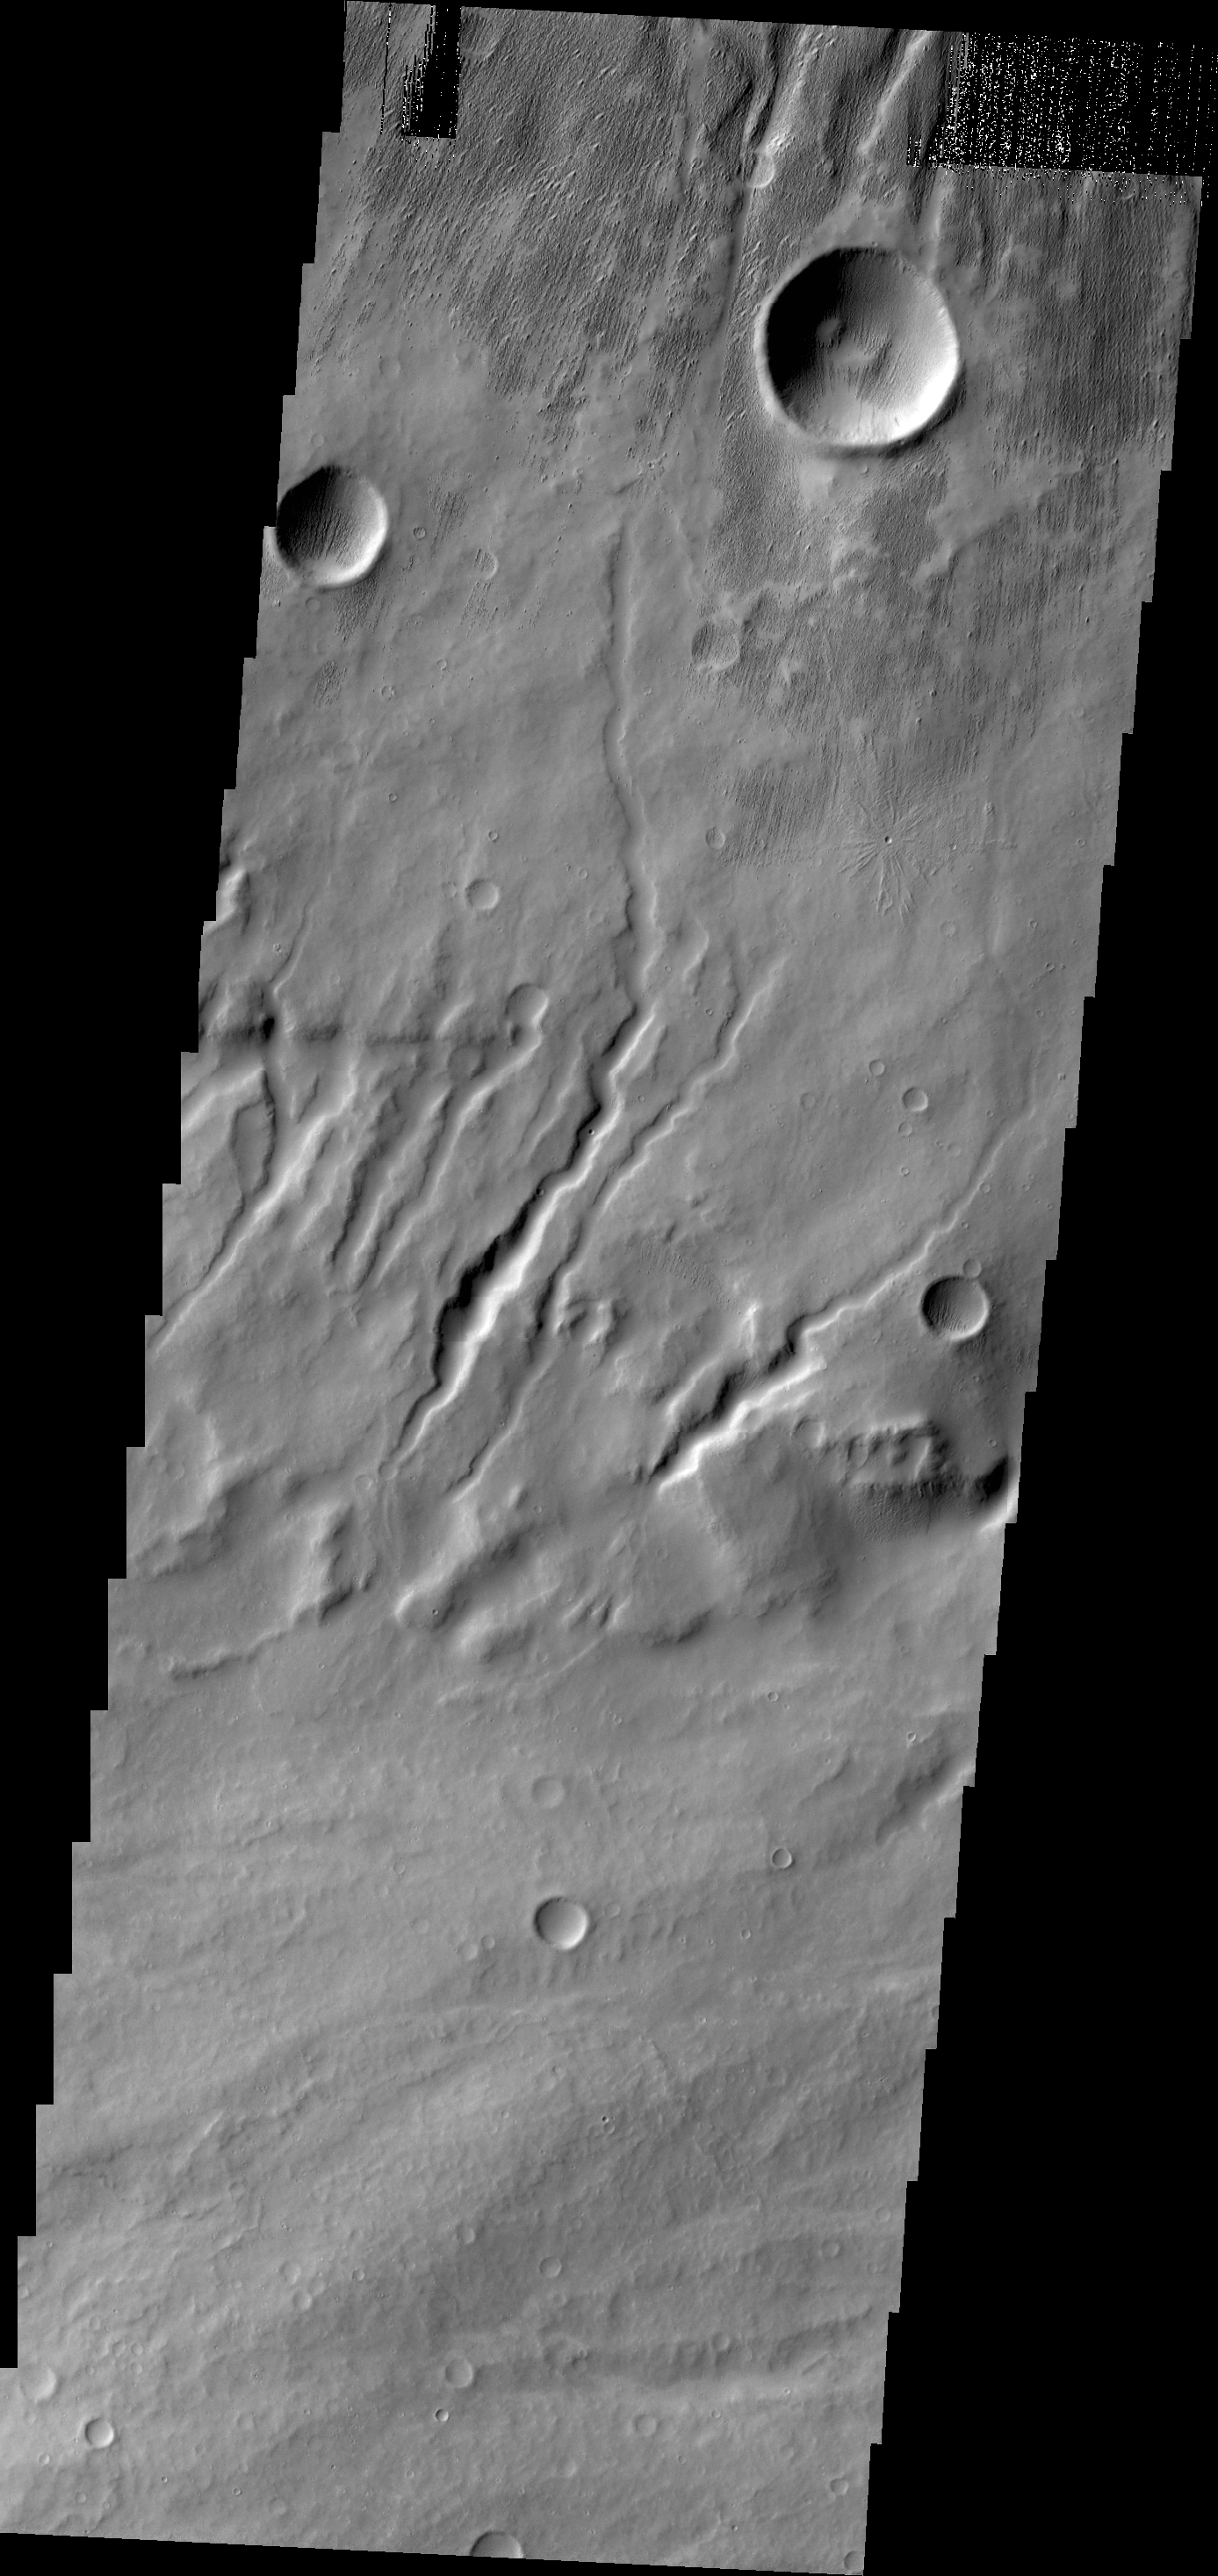

Apollineris Mons

The channels in this VIS image are dissecting the flank of Apollinaris Mons.

Credit: NASA/JPL/ASU